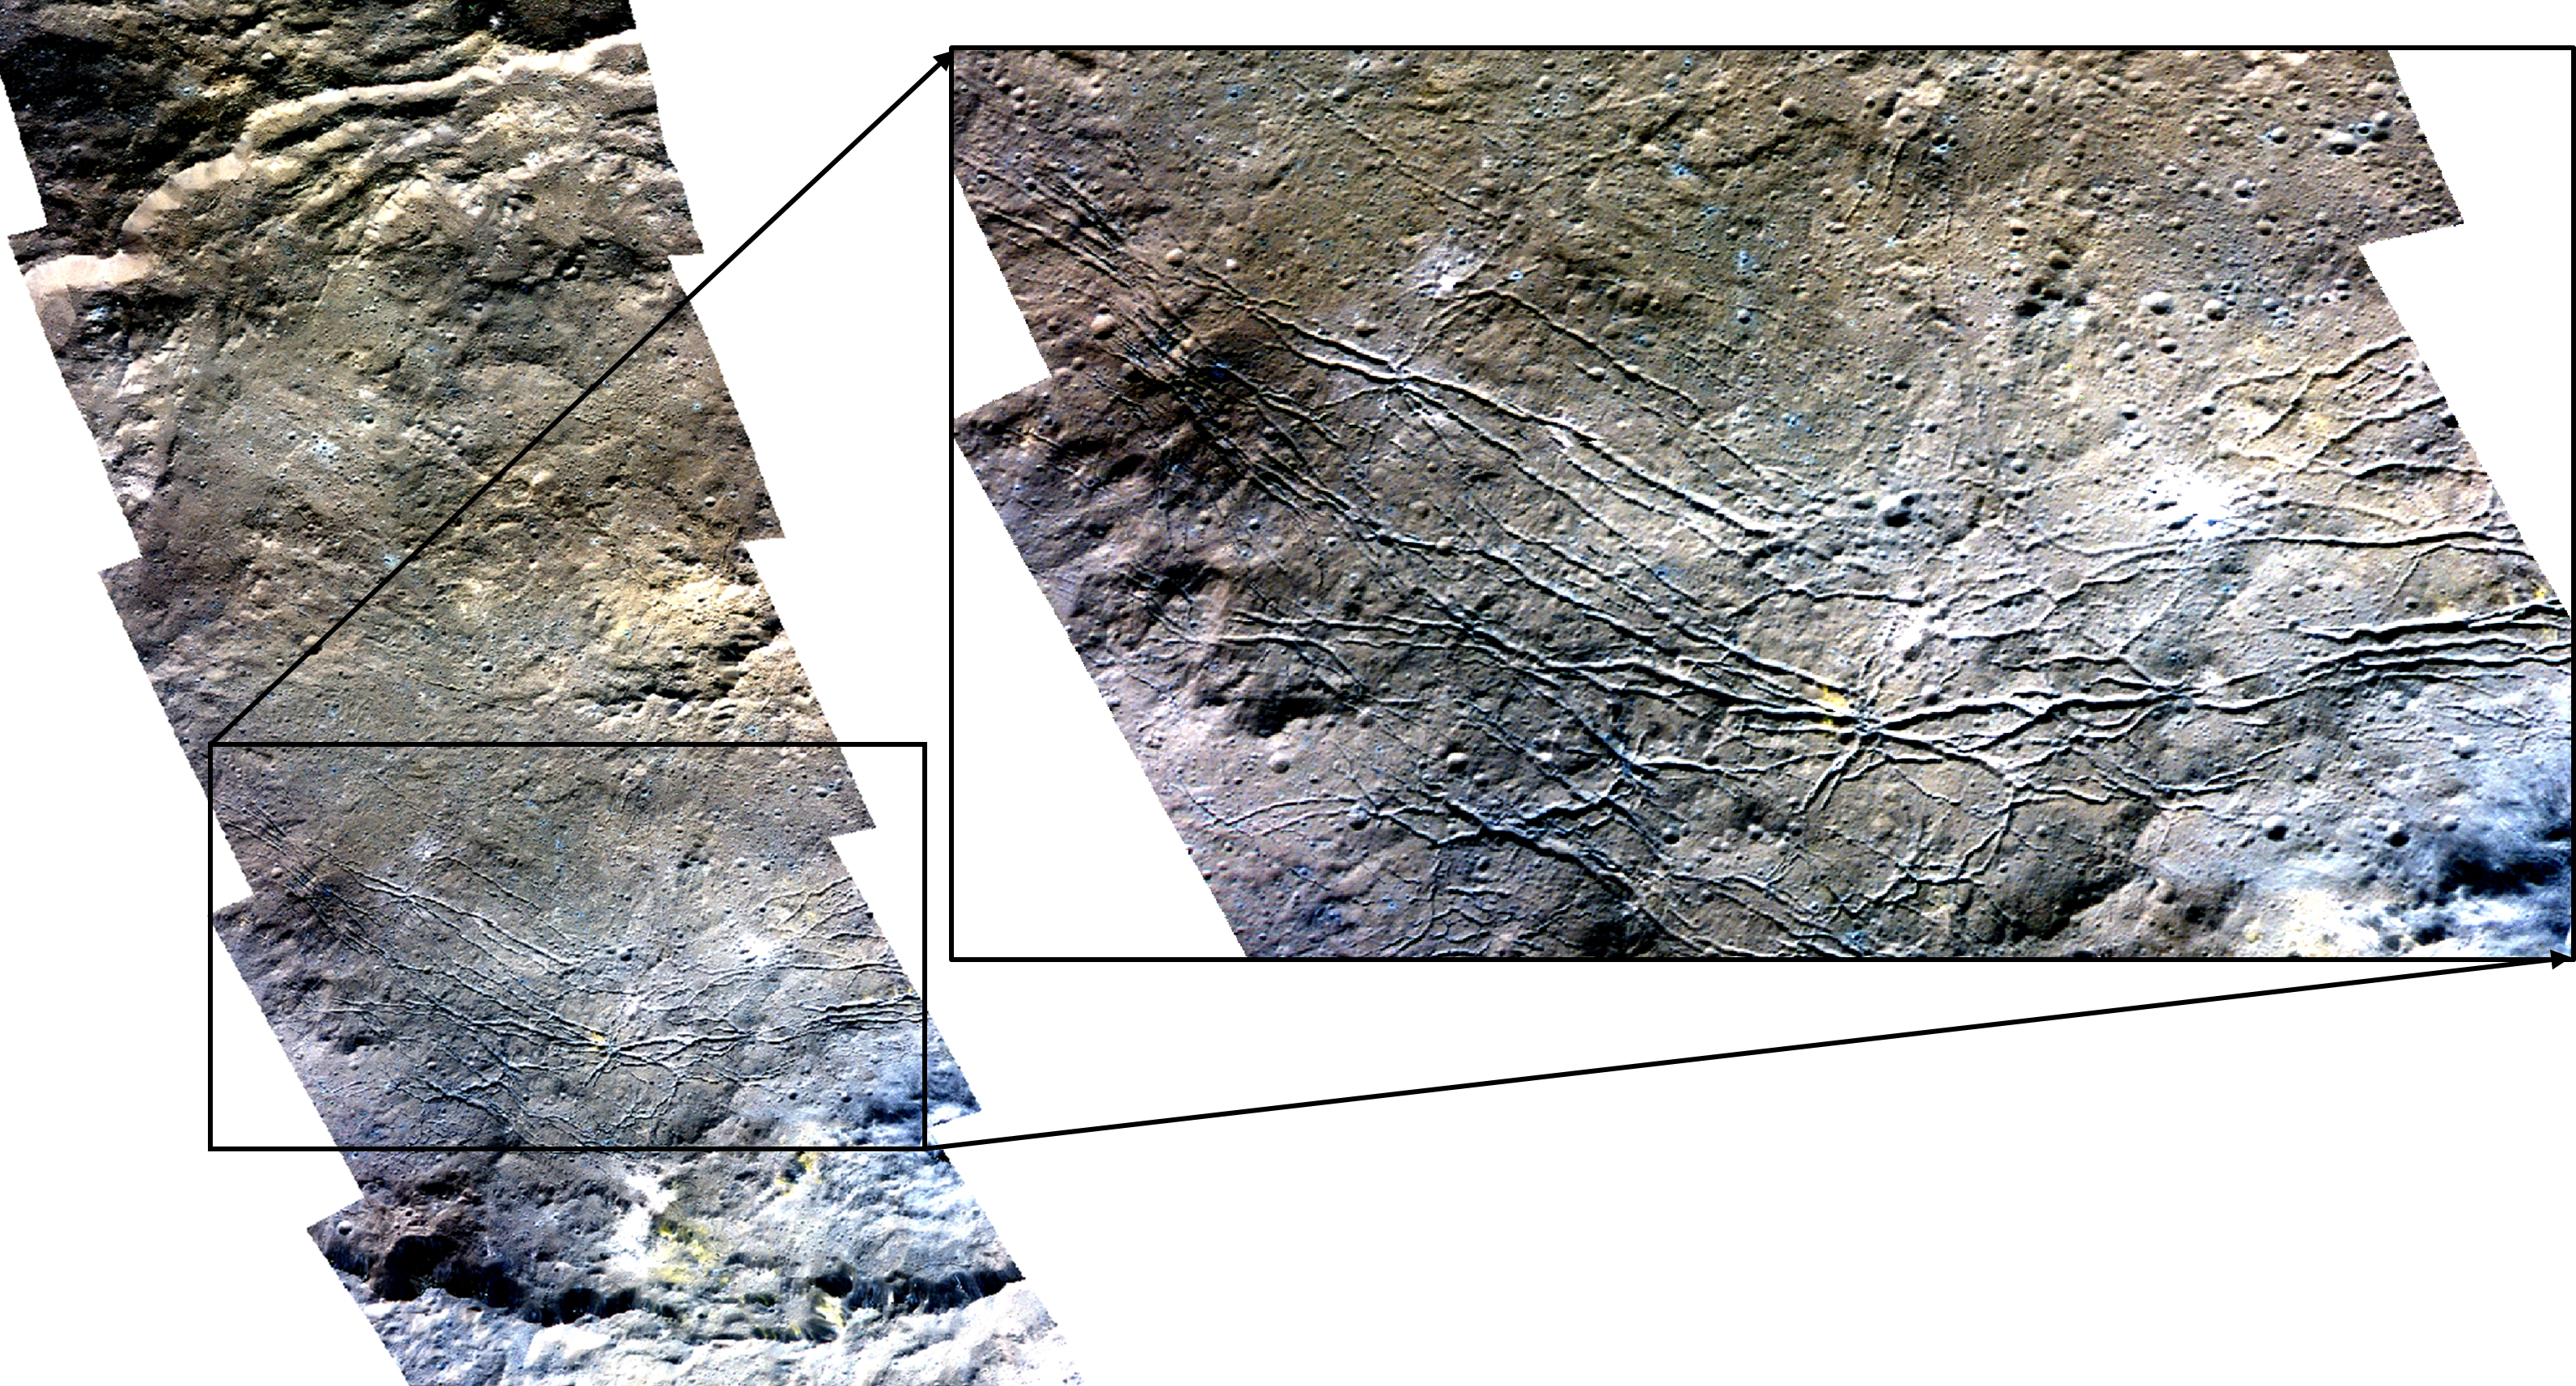

Color Mosaic of Dantu Crater

This color mosaic of Dantu Crater was obtained by NASA’s Dawn spacecraft on May 23, 2018 from an altitude of about 305 miles (490 kilometers).

The center of Dantu Crater is located at about 24 degrees north in latitude and 138 degrees east in longitude.

Dawn’s mission is managed by JPL for NASA’s Science Mission Directorate in Washington. Dawn is a project of the directorates Discovery Program, managed by NASA’s Marshall Space Flight Center in Huntsville, Alabama. JPL is responsible for overall Dawn mission science. Orbital ATK Inc., in Dulles, Virginia, designed and built the spacecraft. The German Aerospace Center, Max Planck Institute for Solar System Research, Italian Space Agency and Italian National Astrophysical Institute are international partners on the mission team.

Credit: NASA/JPL-Caltech/UCLA/MPS/DLR/IDA